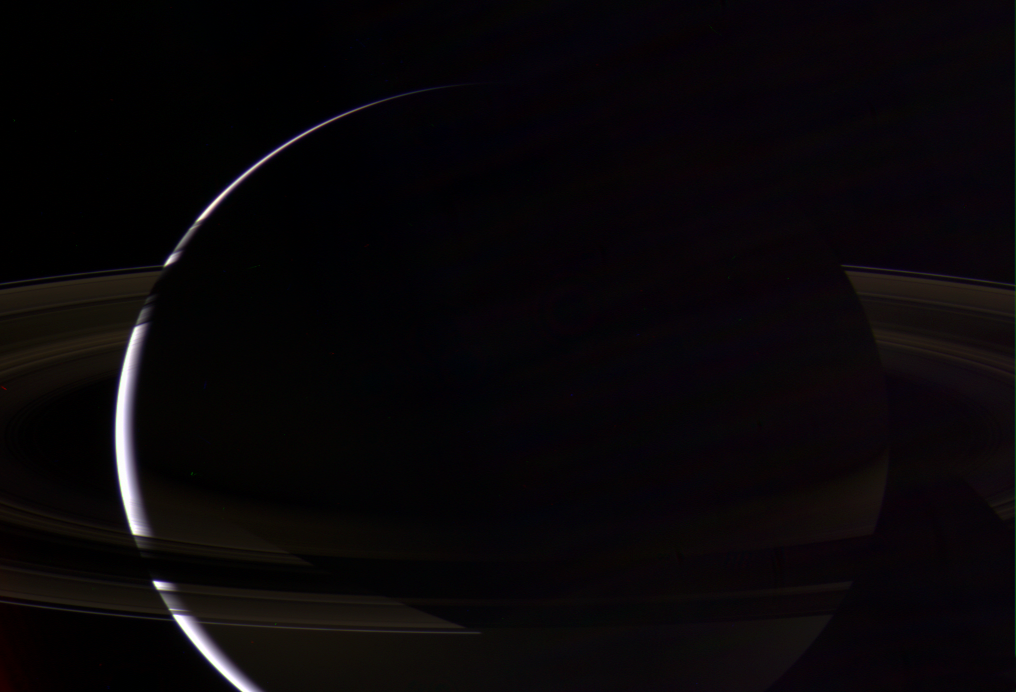

Shadowlands

With its dazzling rings, Saturn radiates a beauty and splendor like no other known world. Here, Cassini has captured the cool crescent of Saturn from above the ringplane, with the planet’s shadow cutting neatly across the many lanes of ice.

Saturn’s southern hemisphere is lit on the night side by reflected light from the rings. The rings cast shadows onto the northern daylit hemisphere at the left, and can be seen in silhouette against the faintly illuminated `dark side’ of the planet at the right.

Light reflected inside the camera has left a generally streak-like pattern across the raw images used for this color composite. This pattern appears as multicolor fringes in the final product, but is greatly minimized because of the image processing techniques.

Images taken using red, green and blue spectral filters were combined to create this natural color view. The images were taken with the Cassini spacecraft wide-angle camera on July 31, 2006, at a distance of approximately 2.6 million kilometers (1.6 million miles) from Saturn and at a sun-Saturn-spacecraft, or phase, angle of 163 degrees. Image scale is 153 kilometers (95 miles) per pixel.

The Cassini-Huygens mission is a cooperative project of NASA, the European Space Agency and the Italian Space Agency. The Jet Propulsion Laboratory, a division of the California Institute of Technology in Pasadena, manages the mission for NASA’s Science Mission Directorate, Washington, D.C. The Cassini orbiter and its two onboard cameras were designed, developed and assembled at JPL. The imaging operations center is based at the Space Science Institute in Boulder, Colo.

Credit: NASA/JPL/Space Science Institute